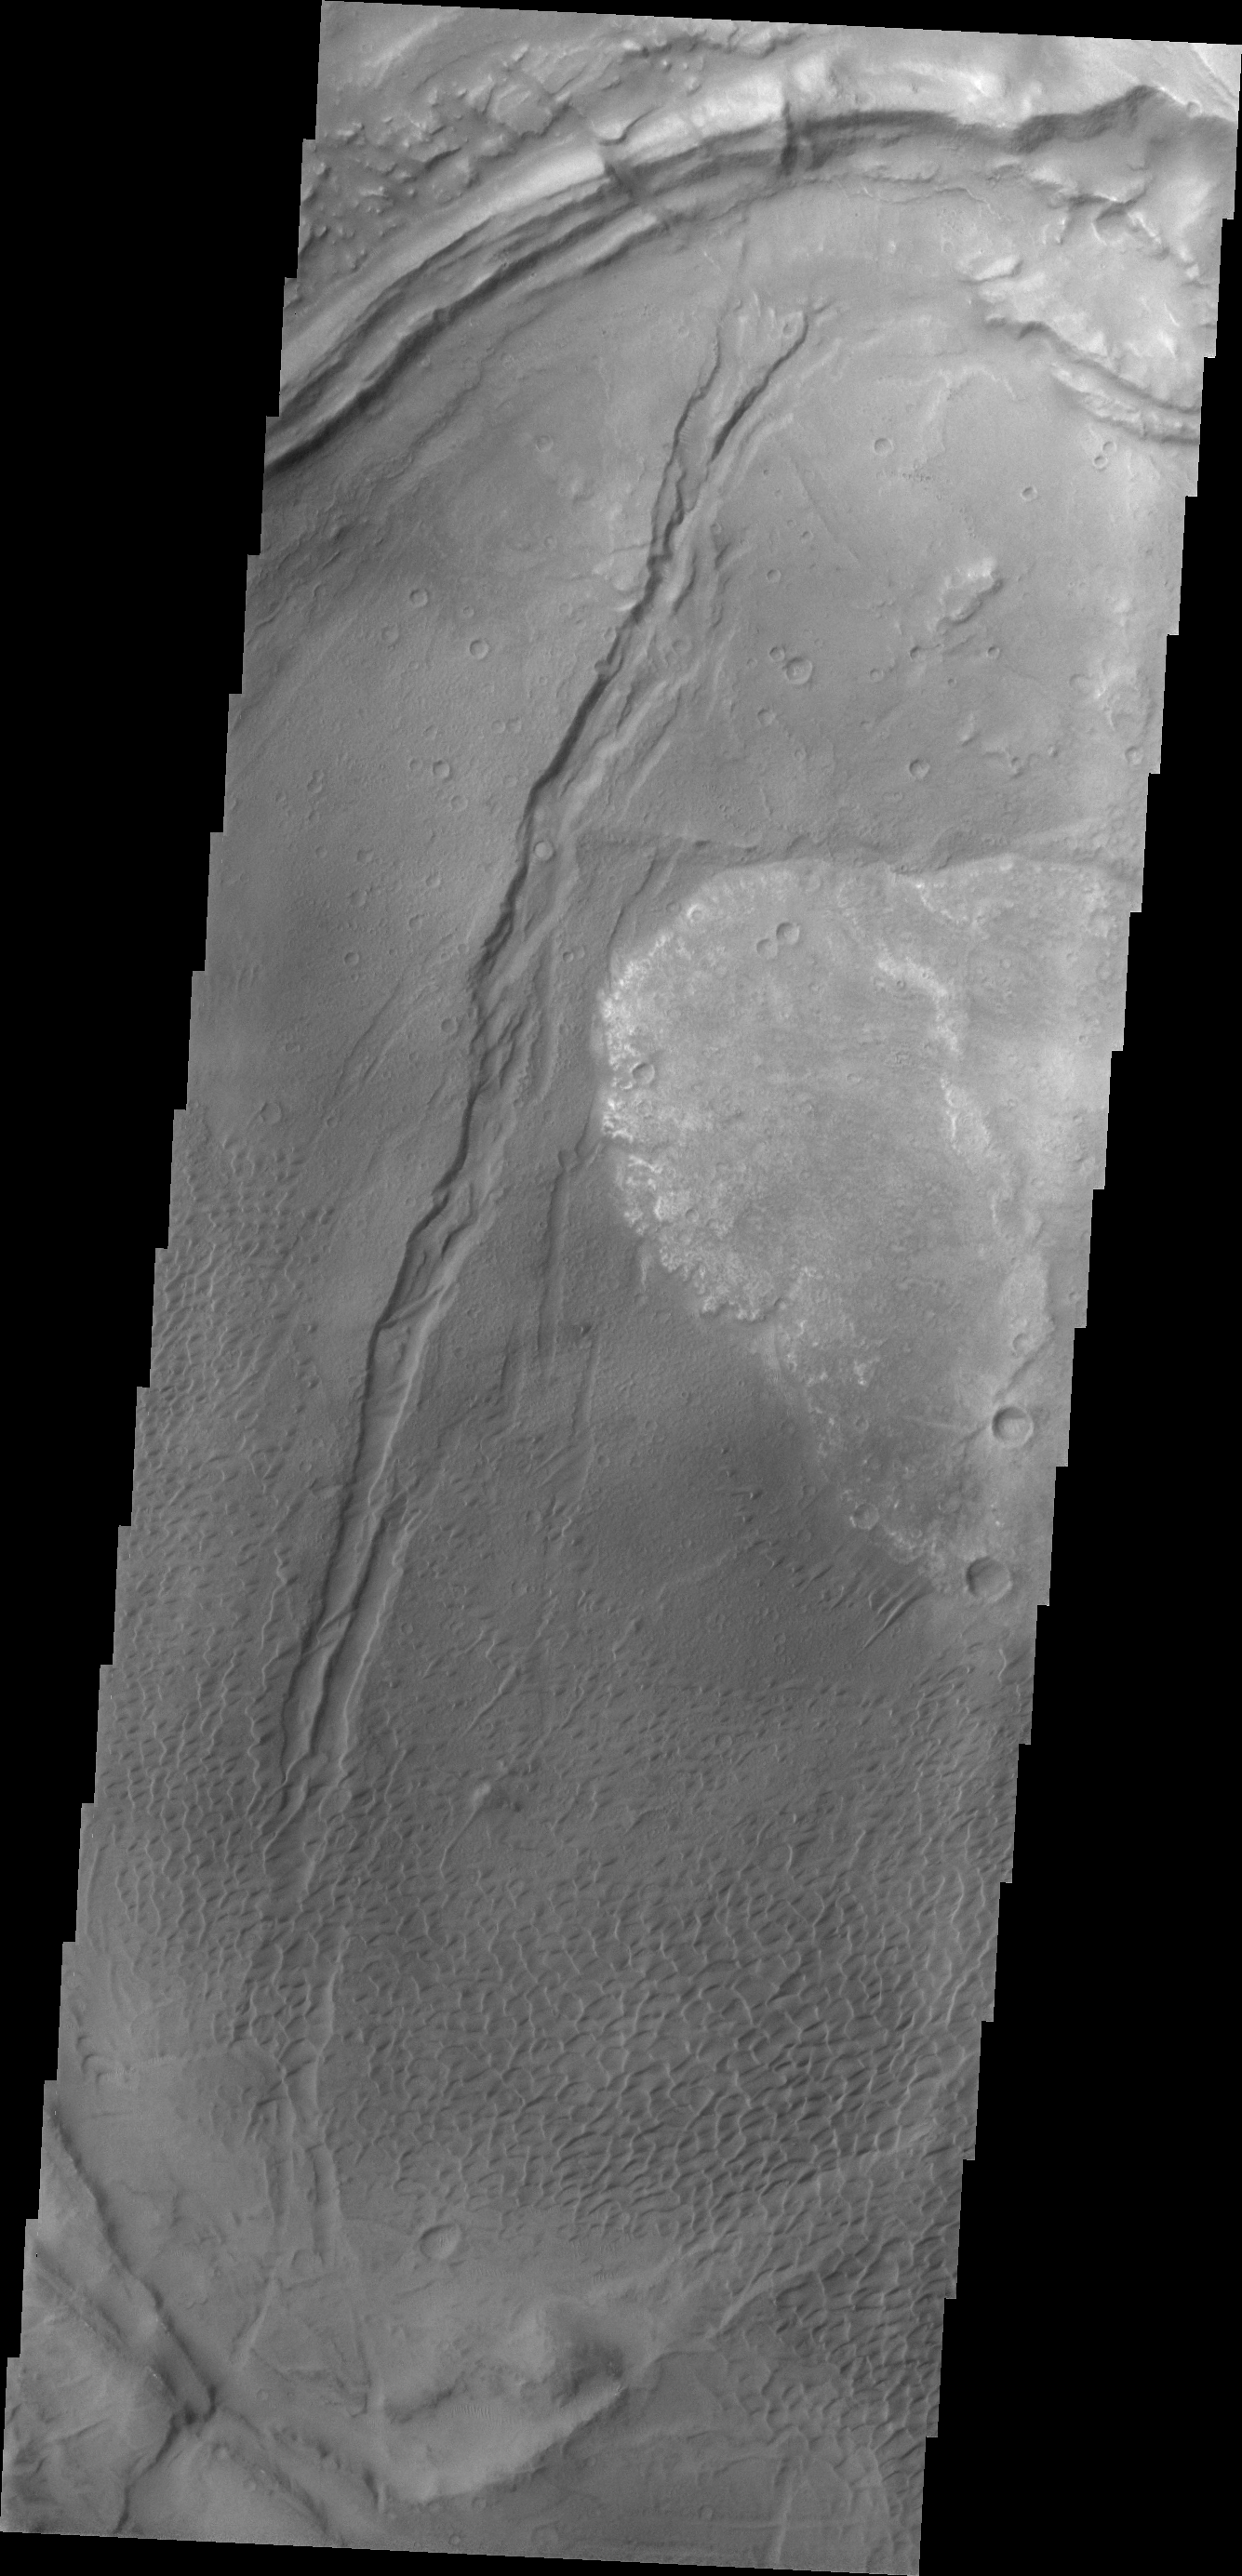

Nili Patera Dunes

This VIS image shows dunes on the floor of Nili Patera, one of the two volcanic calderas of Syrtis Major.

Credit: NASA/JPL/ASU